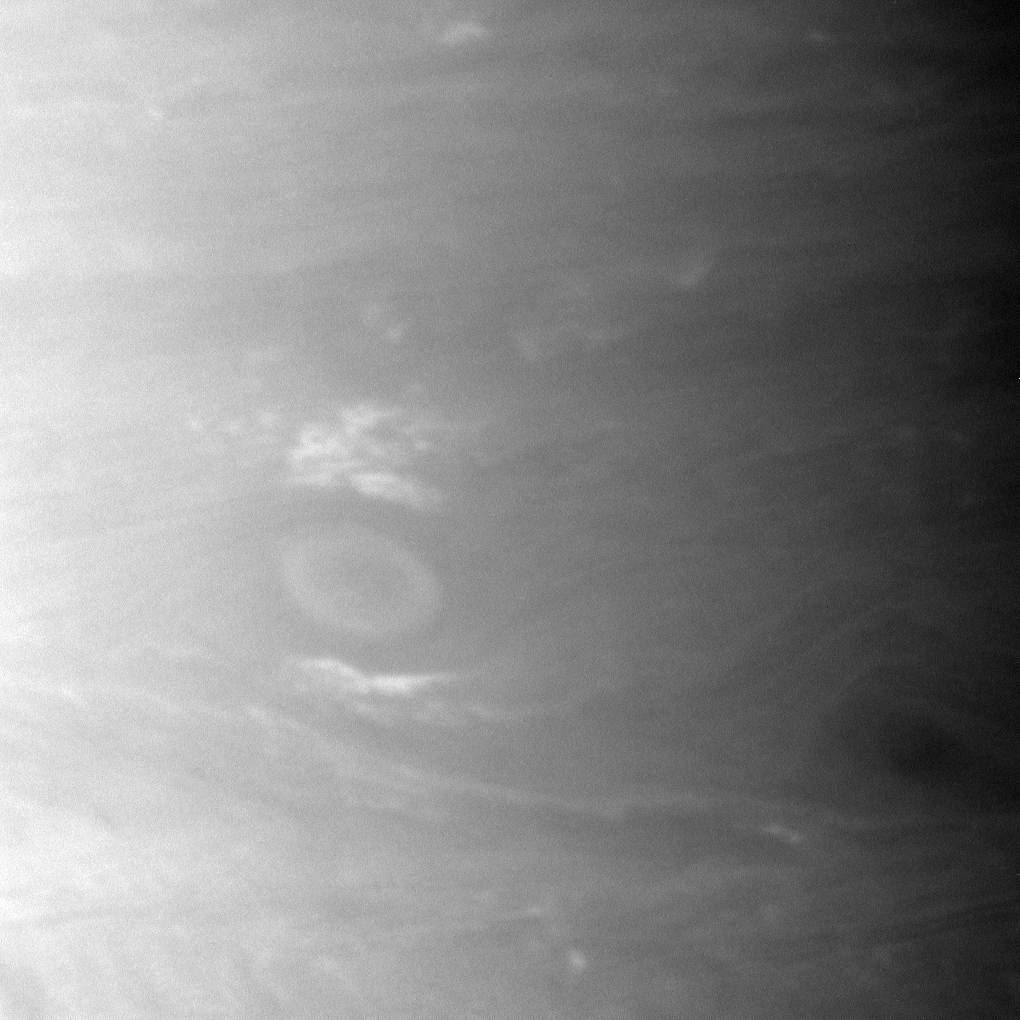

Oval of a Storm

A large storm roils Saturn’s atmosphere on the left of this Cassini spacecraft image.

This view looks toward a region centered at 24 degrees south of the planet’s equator.

The image was taken with the Cassini spacecraft narrow-angle camera on Nov. 6, 2009 using a spectral filter sensitive to wavelengths of near-infrared light centered at 938 nanometers. The view was acquired at a distance of approximately 2.1 million kilometers (1.3 million miles) from Saturn. Image scale is 12 kilometers (7 miles) per pixel.

The Cassini-Huygens mission is a cooperative project of NASA, the European Space Agency and the Italian Space Agency. The Jet Propulsion Laboratory, a division of the California Institute of Technology in Pasadena, manages the mission for NASA’s Science Mission Directorate, Washington, D.C. The Cassini orbiter and its two onboard cameras were designed, developed and assembled at JPL. The imaging operations center is based at the Space Science Institute in Boulder, Colo.

Credit: NASA/JPL/Space Science Institute